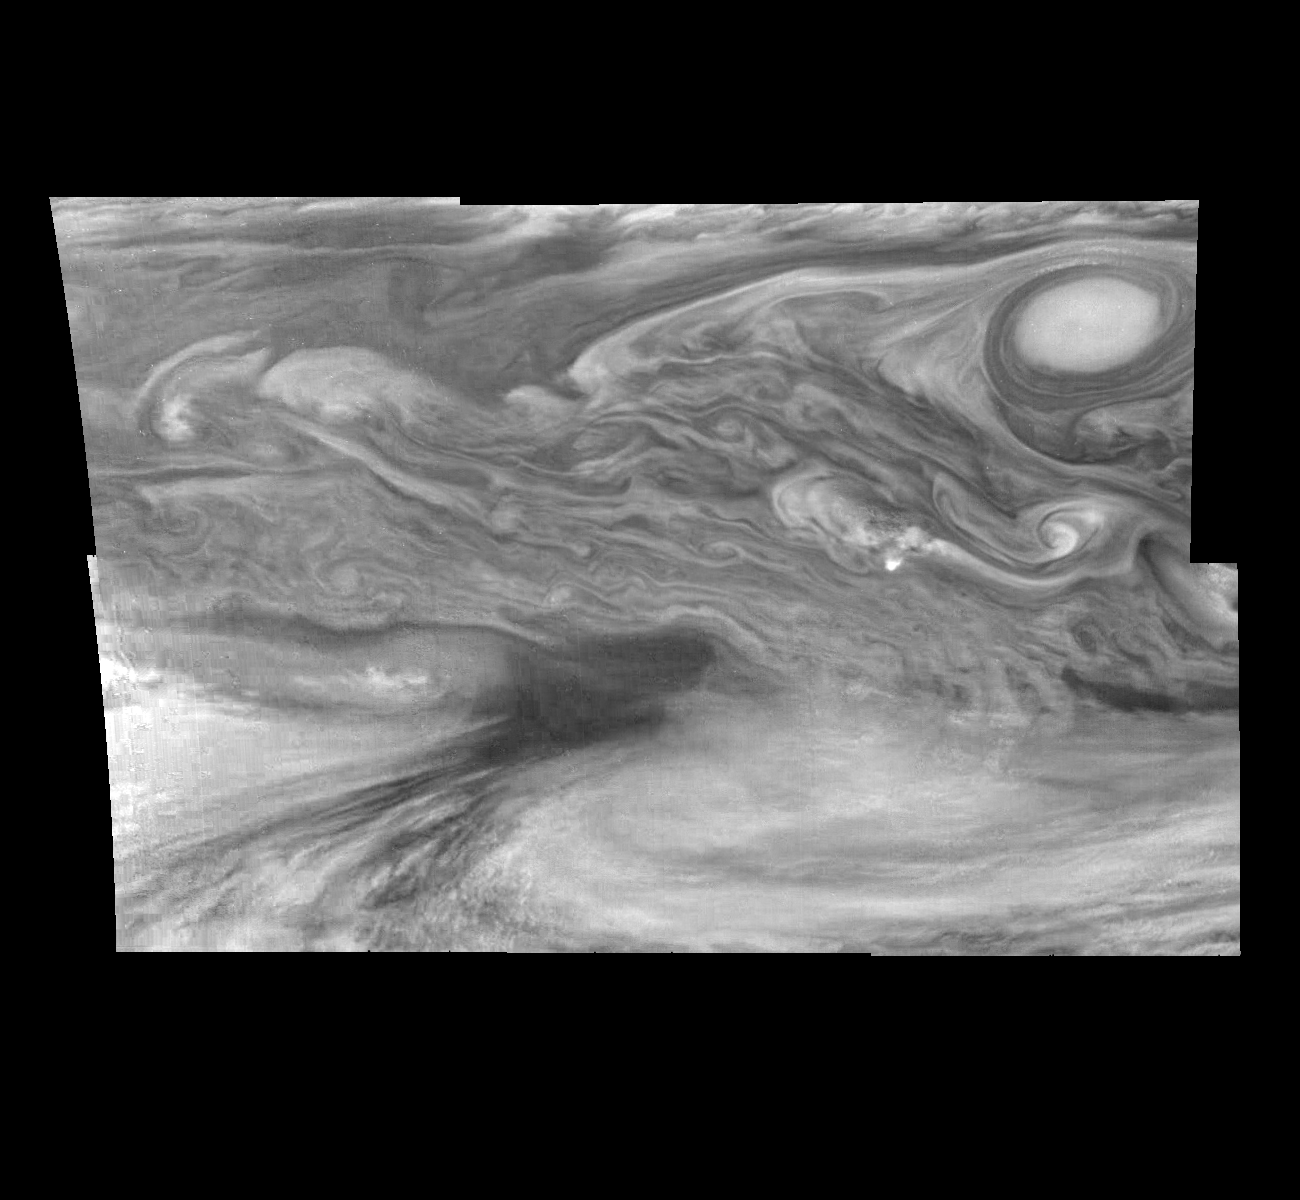

Jupiter’s Equatorial Region in the Near-Infrared (Time Set 1)

Mosaic of Jupiter’s equatorial region at 756 nanometers (nm). The mosaic covers an area of 34,000 kilometers by 22,000 kilometers. The near-infrared continuum filter shows the features of Jupiter’s main visible cloud deck. The dark region near the center of the mosaic is an equatorial “hotspot” similar to the Galileo Probe entry site. These features are holes in the bright, reflective, equatorial cloud layer where warmer thermal emission from Jupiter’s deep atmosphere can pass through. The circulation patterns observed here along with the composition measurements from the Galileo Probe suggest that dry air may be converging and sinking over these regions, maintaining their cloud-free appearance. The bright oval in the upper right of the mosaic as well as the other smaller bright features are examples of upwelling of moist air and condensation.

North is at the top. The mosaic covers latitudes 1 to 19 degrees and is centered at longitude 336 degrees West. The smallest resolved features are tens of kilometers in size. These images were taken on December 17, 1996, at a range of 1.5 million kilometers by the Solid State Imaging system aboard NASA’s Galileo spacecraft.

The Jet Propulsion Laboratory, Pasadena, CA manages the mission for NASA’s Office of Space Science, Washington, DC.

Credit: NASA/JPL